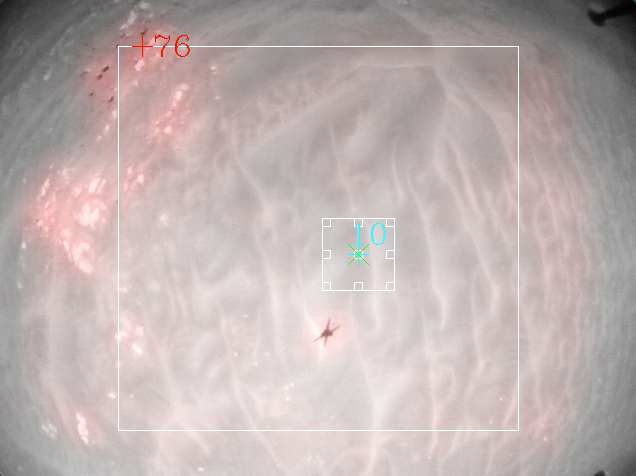

Ingenuity’s Hazard Avoidance Capability

In this video, images from NASA’s Mars Ingenuity Helicopter’s Flight 9, which took place on July 5, 2021, have been post-processed using the helicopter’s hazard avoidance capability, which was added via a software update to the helicopter in late 2022. The update provides two key improvements: It identifies areas unsuitable for landing (shaded in red) as well as candidate landing sites (shown in green). The algorithm also enables the use of digital elevation maps to help navigate.

The Ingenuity Mars Helicopter was built by NASA’s Jet Propulsion Laboratory in Southern California, which also manages the project for NASA Headquarters. It is supported by NASA’s Science Mission Directorate. Ames Research Center and NASA’s Langley Research Center in Hampton, Virginia, provided significant flight performance analysis and technical assistance during Ingenuity’s development. AeroVironment, Qualcomm, and SolAero also provided design assistance and major vehicle components. Lockheed Martin Space designed and manufactured the Mars Helicopter Delivery System.

Credit: NASA/JPL-Caltech